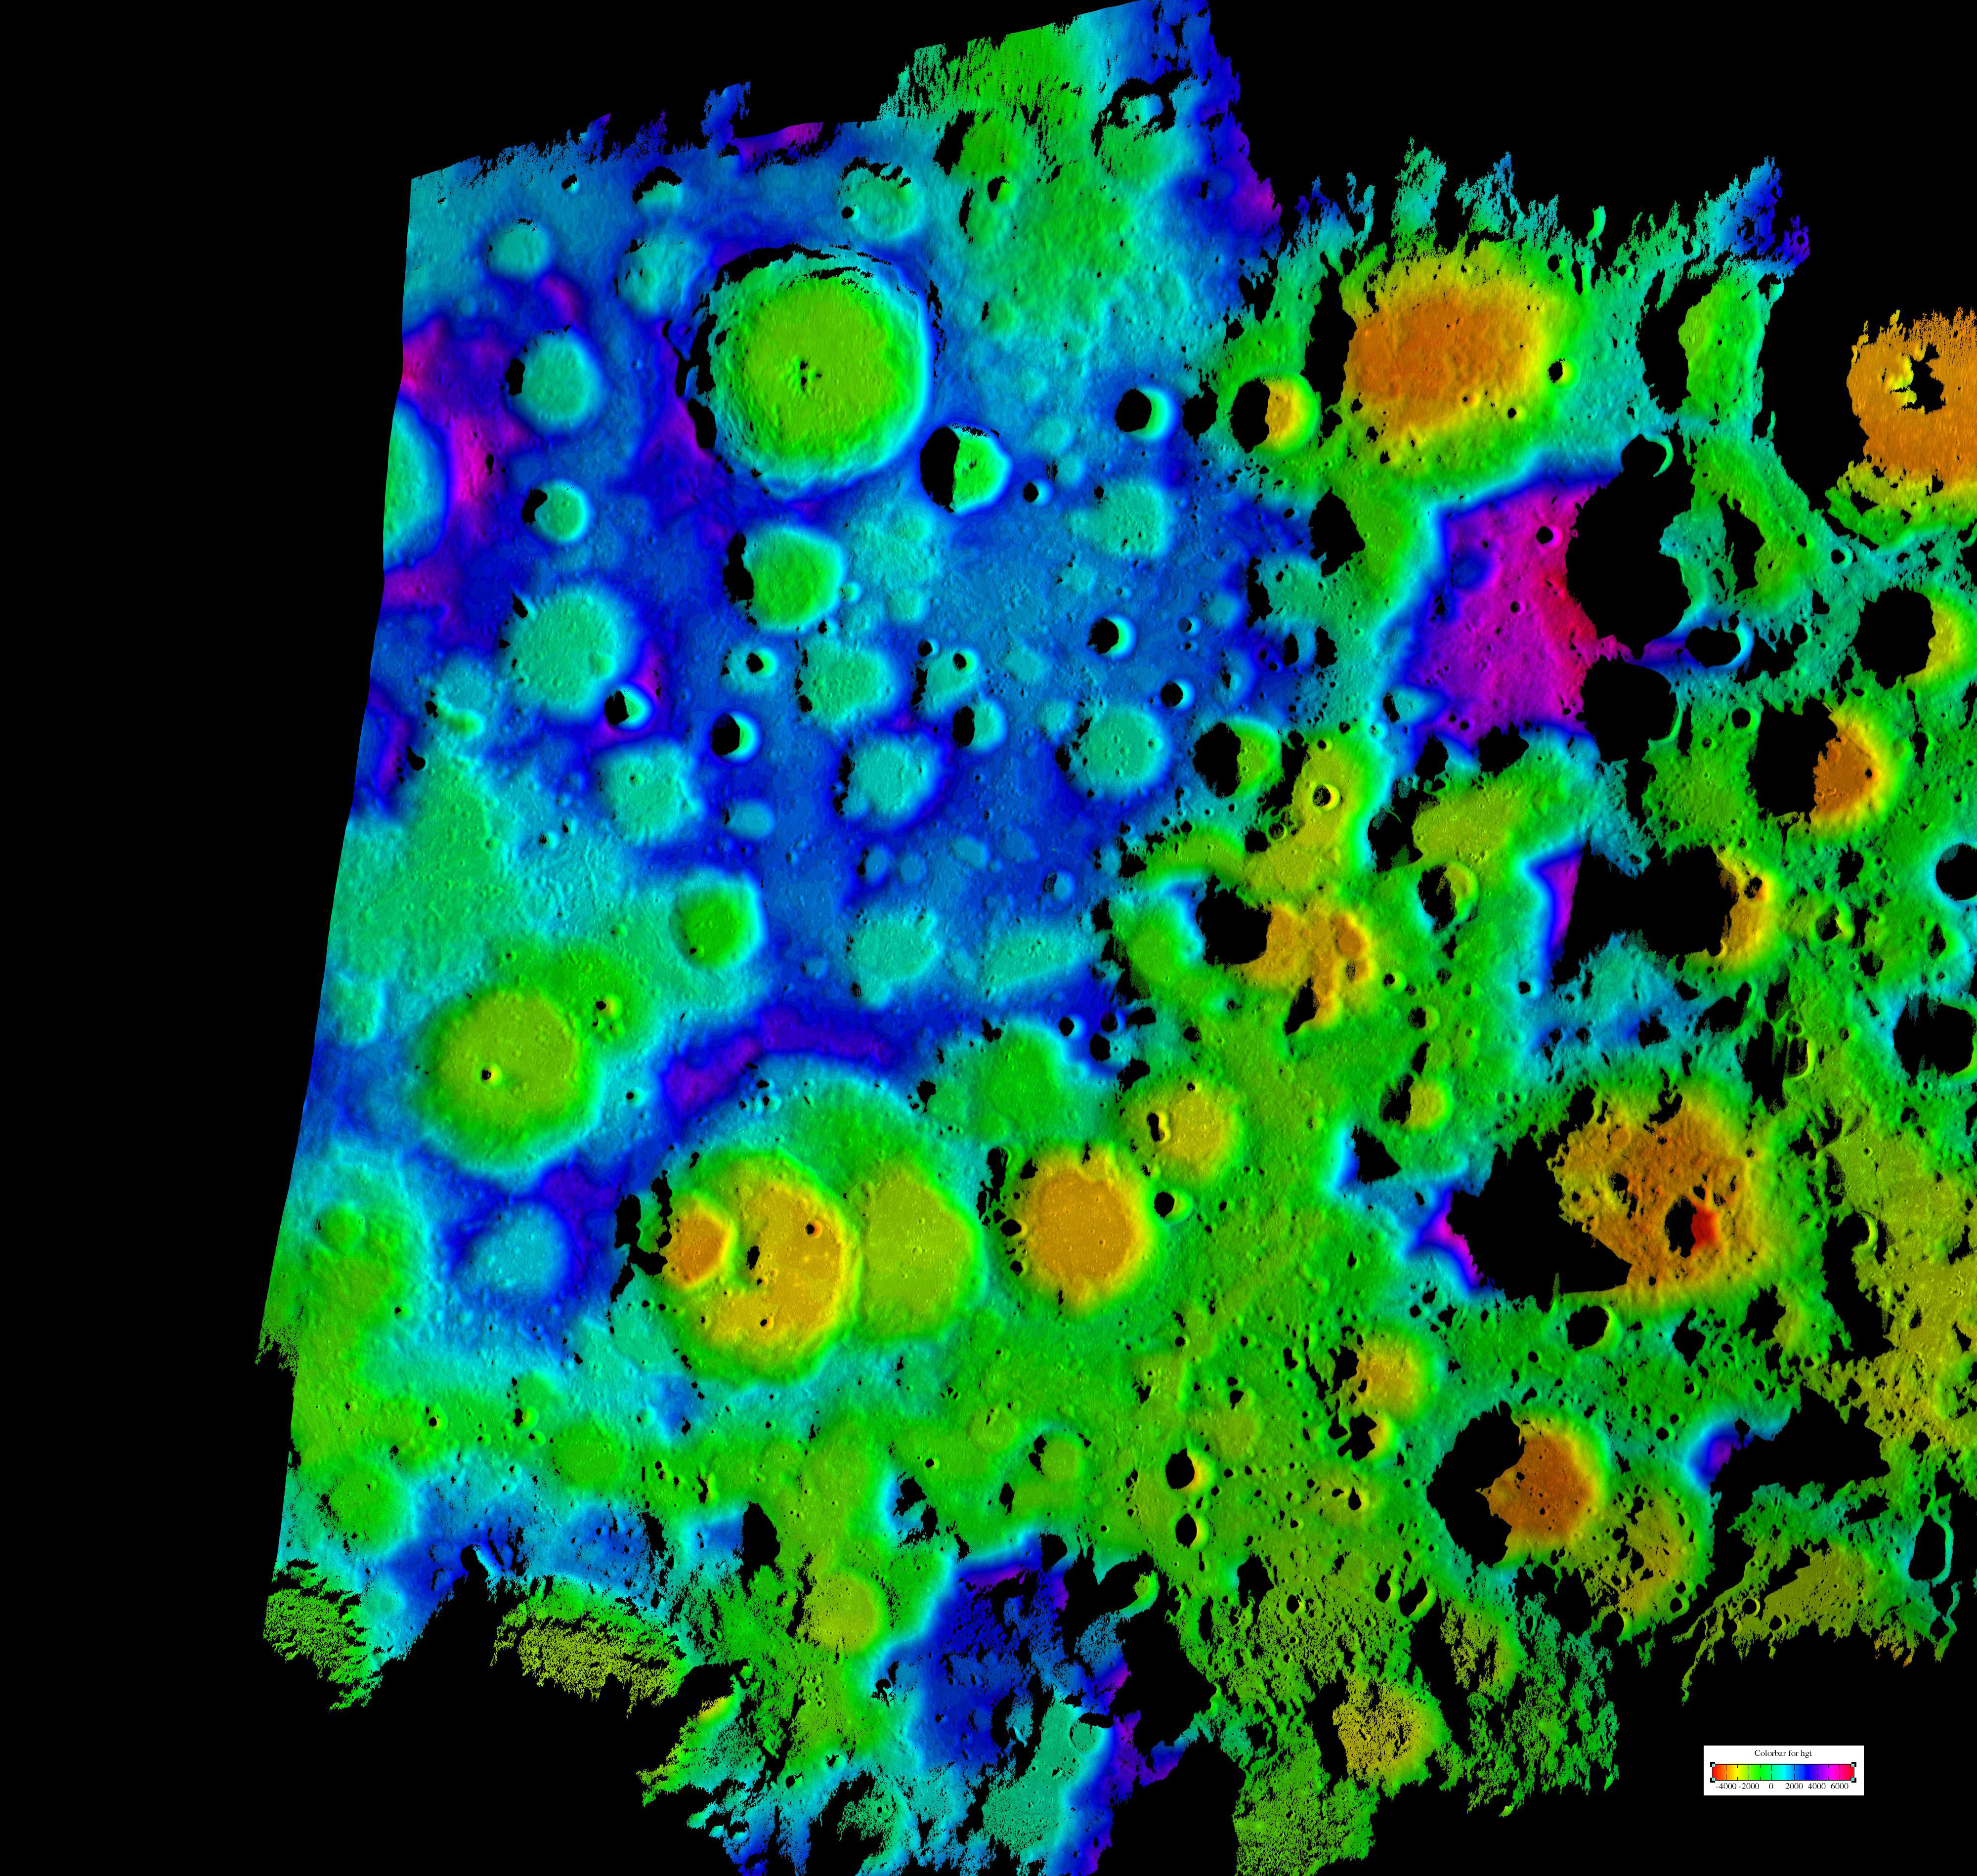

Moon’s Rugged South Polar Region Composite

Figure 1

This composite image depicts the moon’s rugged south polar region in two lights. The black and white image in figure 1 is a computer generated view of the pole from radar reflectance data. The color image is a topographic map of that same area. The color image is the highest resolution topography map to date of the moon’s south pole. It was generated by scientists at NASA’s Jet Propulsion Laboratory, Pasadena, Calif., using data collected using the Deep Space Network’s Goldstone Solar System Radar located in California’s Mojave Desert. The new map provides contiguous topographic detail over a region approximately 500 kilometers by 400 kilometers (311 miles by 249 miles).

Credit: NASA/JPL